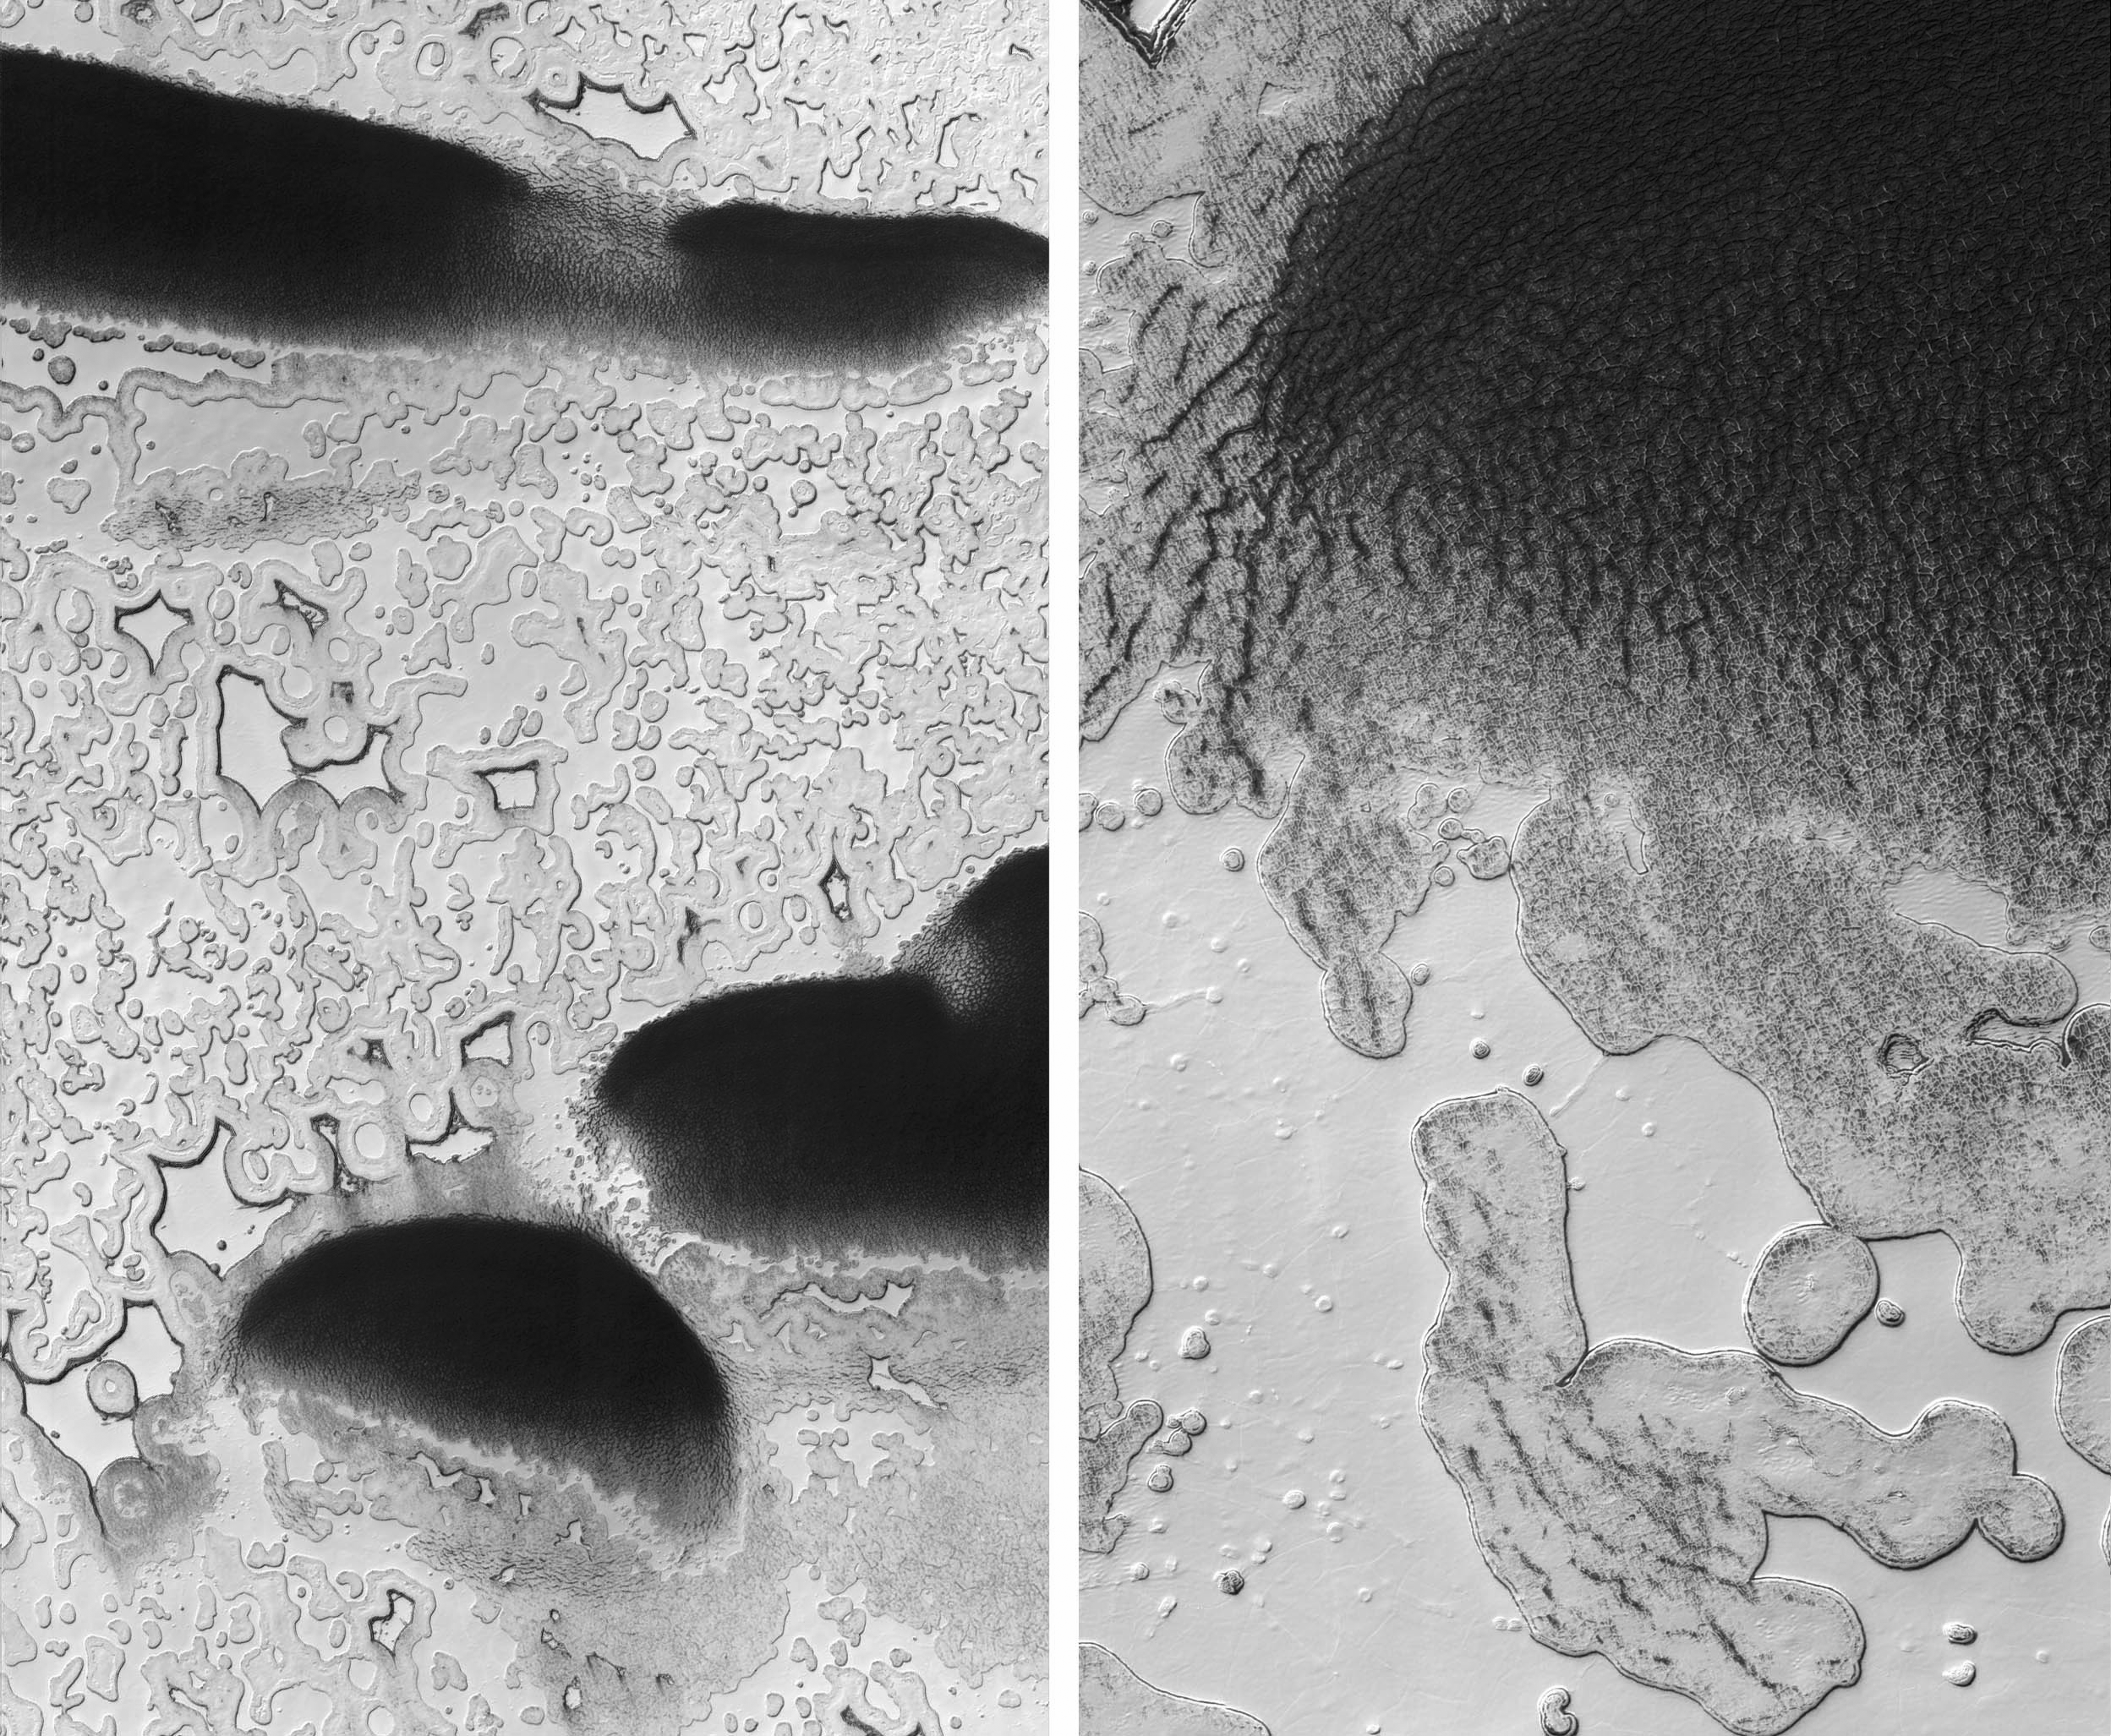

Pitting from Sublimation of Underlying Dry-Ice Layer

Annotated Version

These images from orbit show an area near Mars’ south pole where coalescing or elongated pits are interpreted as signs that an underlying deposit of frozen carbon dioxide, or “dry ice,” has been shrinking by sublimation.

The image on the left covers an area about 5.2 kilometers (3.2 miles) across, near 87 degrees south latitude, 268 degrees east longitude. It was taken by the High Resolution Imaging Science Experiment (HiRISE) camera on NASA’s Mars Reconnaissance Orbiter. North is toward the lower left. The area indicated by the inscribed rectangle near the directional arrow is enlarged as the image on the right.

Observations by the Shallow Subsurface Radar (SHARAD) instrument on the same orbiter indicate a thick deposit of dry ice beneath the surface in this area. Sublimation of that dry ice may have caused the pitting. In the magnified image at right, a thin water-ice layer on the surface exhibits heavy and concentric fracturing that may be a response to continued sublimation of the underlying, radar-detected layer. The smoother surface in much of the lower portion of the right-hand image is a thinner coat of dry ice that formed over the water ice after the fracturing and that is part of what is know as the “residual cap.”

These images are portions of HiRISE observation ESP_014342_0930, taken Aug. 18, 2009. Other image products from this observation are available at http://hirise.lpl.arizona.edu/ESP_014342_0930. HiRISE is operated by the University of Arizona, Tucson, and the instrument was built by Ball Aerospace & Technologies Corp., Boulder, Colo.

SHARAD was provided by the Italian Space Agency. Its operations are led by Sapienza University of Rome, and its data are analyzed by a joint U.S.-Italian science team. NASA’s Jet Propulsion Laboratory, a division of the California Institute of Technology in Pasadena, manages the Mars Reconnaissance Orbiter for the NASA Science Mission Directorate, Washington. Lockheed Martin Space Systems, Denver, built the spacecraft.

Credit: NASA/JPL-Caltech/Univ. of Arizona